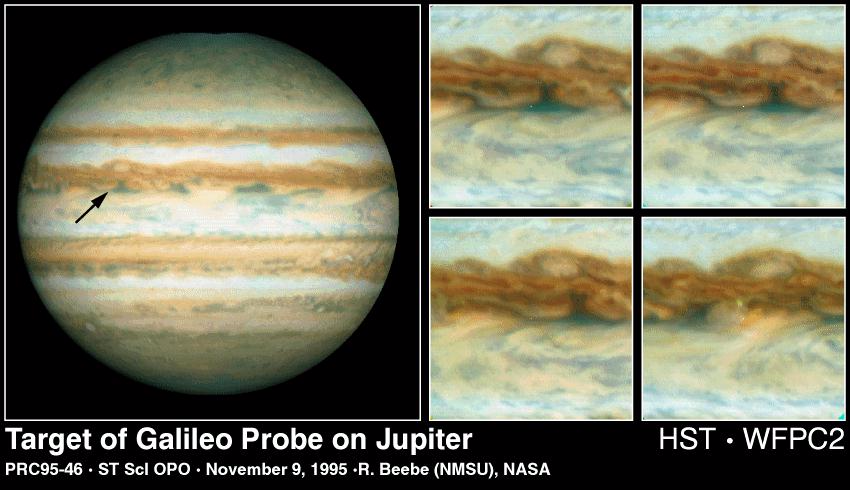

Hubble Views the Galileo Probe Entry Site on Jupiter

[left] – This Hubble Space Telescope image of Jupiter was taken on Oct. 5, 1995, when the giant planet was at a distance of 534 million miles (854 million kilometers) from Earth. The arrow points to the predicted site at which the Galileo Probe will enter Jupiter’s atmosphere on December 7, 1995. At this latitude, the eastward winds have speeds of about 250 miles per hour (110 meters per second). The white oval to the north of the probe site drifts westward at 13 miles per hour (6 meters per second), rolling in the winds which increase sharply toward the equator. The Jupiter image was obtained with the high resolution mode of Hubble’s Wide Field Planetary Camera 2 (WFPC2). Because the disk of the planet is larger than the field of view of the camera, image processing was used to combine overlapping images from three consecutive orbits to produce this full disk view of the planet.

[right] – These four enlarged Hubble images of Jupiter’s equatorial region show clouds sweeping across the predicted Galileo probe entry site, which is at the exact center of each frame (a small white dot has been inserted at the centered at the predicted entry site). The first image (upper left quadrant) was obtained with the WFPC2 on Oct. 4, 1995 at (18 hours UT). The second, third and fourth images (from upper right to lower right) were obtained 10, 20 and 60 hours later, respectively. The maps extend +/- 15 degrees in latitude and longitude. The distance across one of the images is about three Earth diameters (37,433 kilometers). During the intervening time between the first and fourth maps, the winds have swept the clouds 15,000 miles (24,000 kilometers) eastward.

Credit: NASA/ New Mexico State Univ.